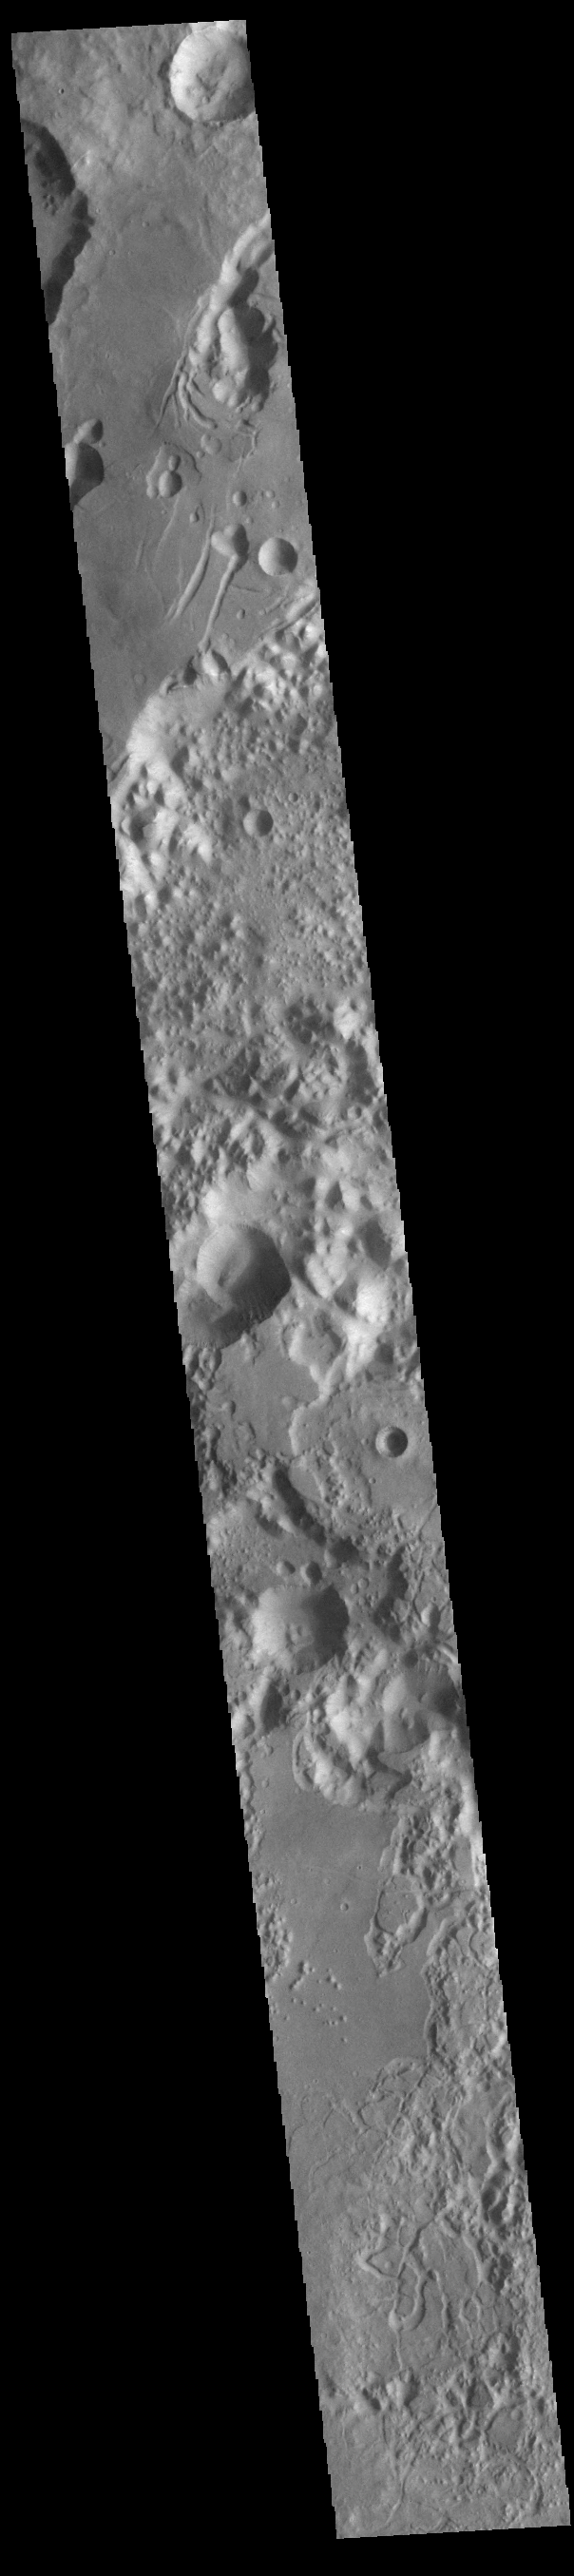

Margaritifer Chaos

Today’s VIS image shows part of Margaritifer Chaos. The term chaos is applied to regions where the surface is being eroded to form mesas separated by steep walled valleys. As the surface processes continue individual mesas become more isolated and take on the appearance of regions of hills.

Credit: NASA/JPL-Caltech/ASU